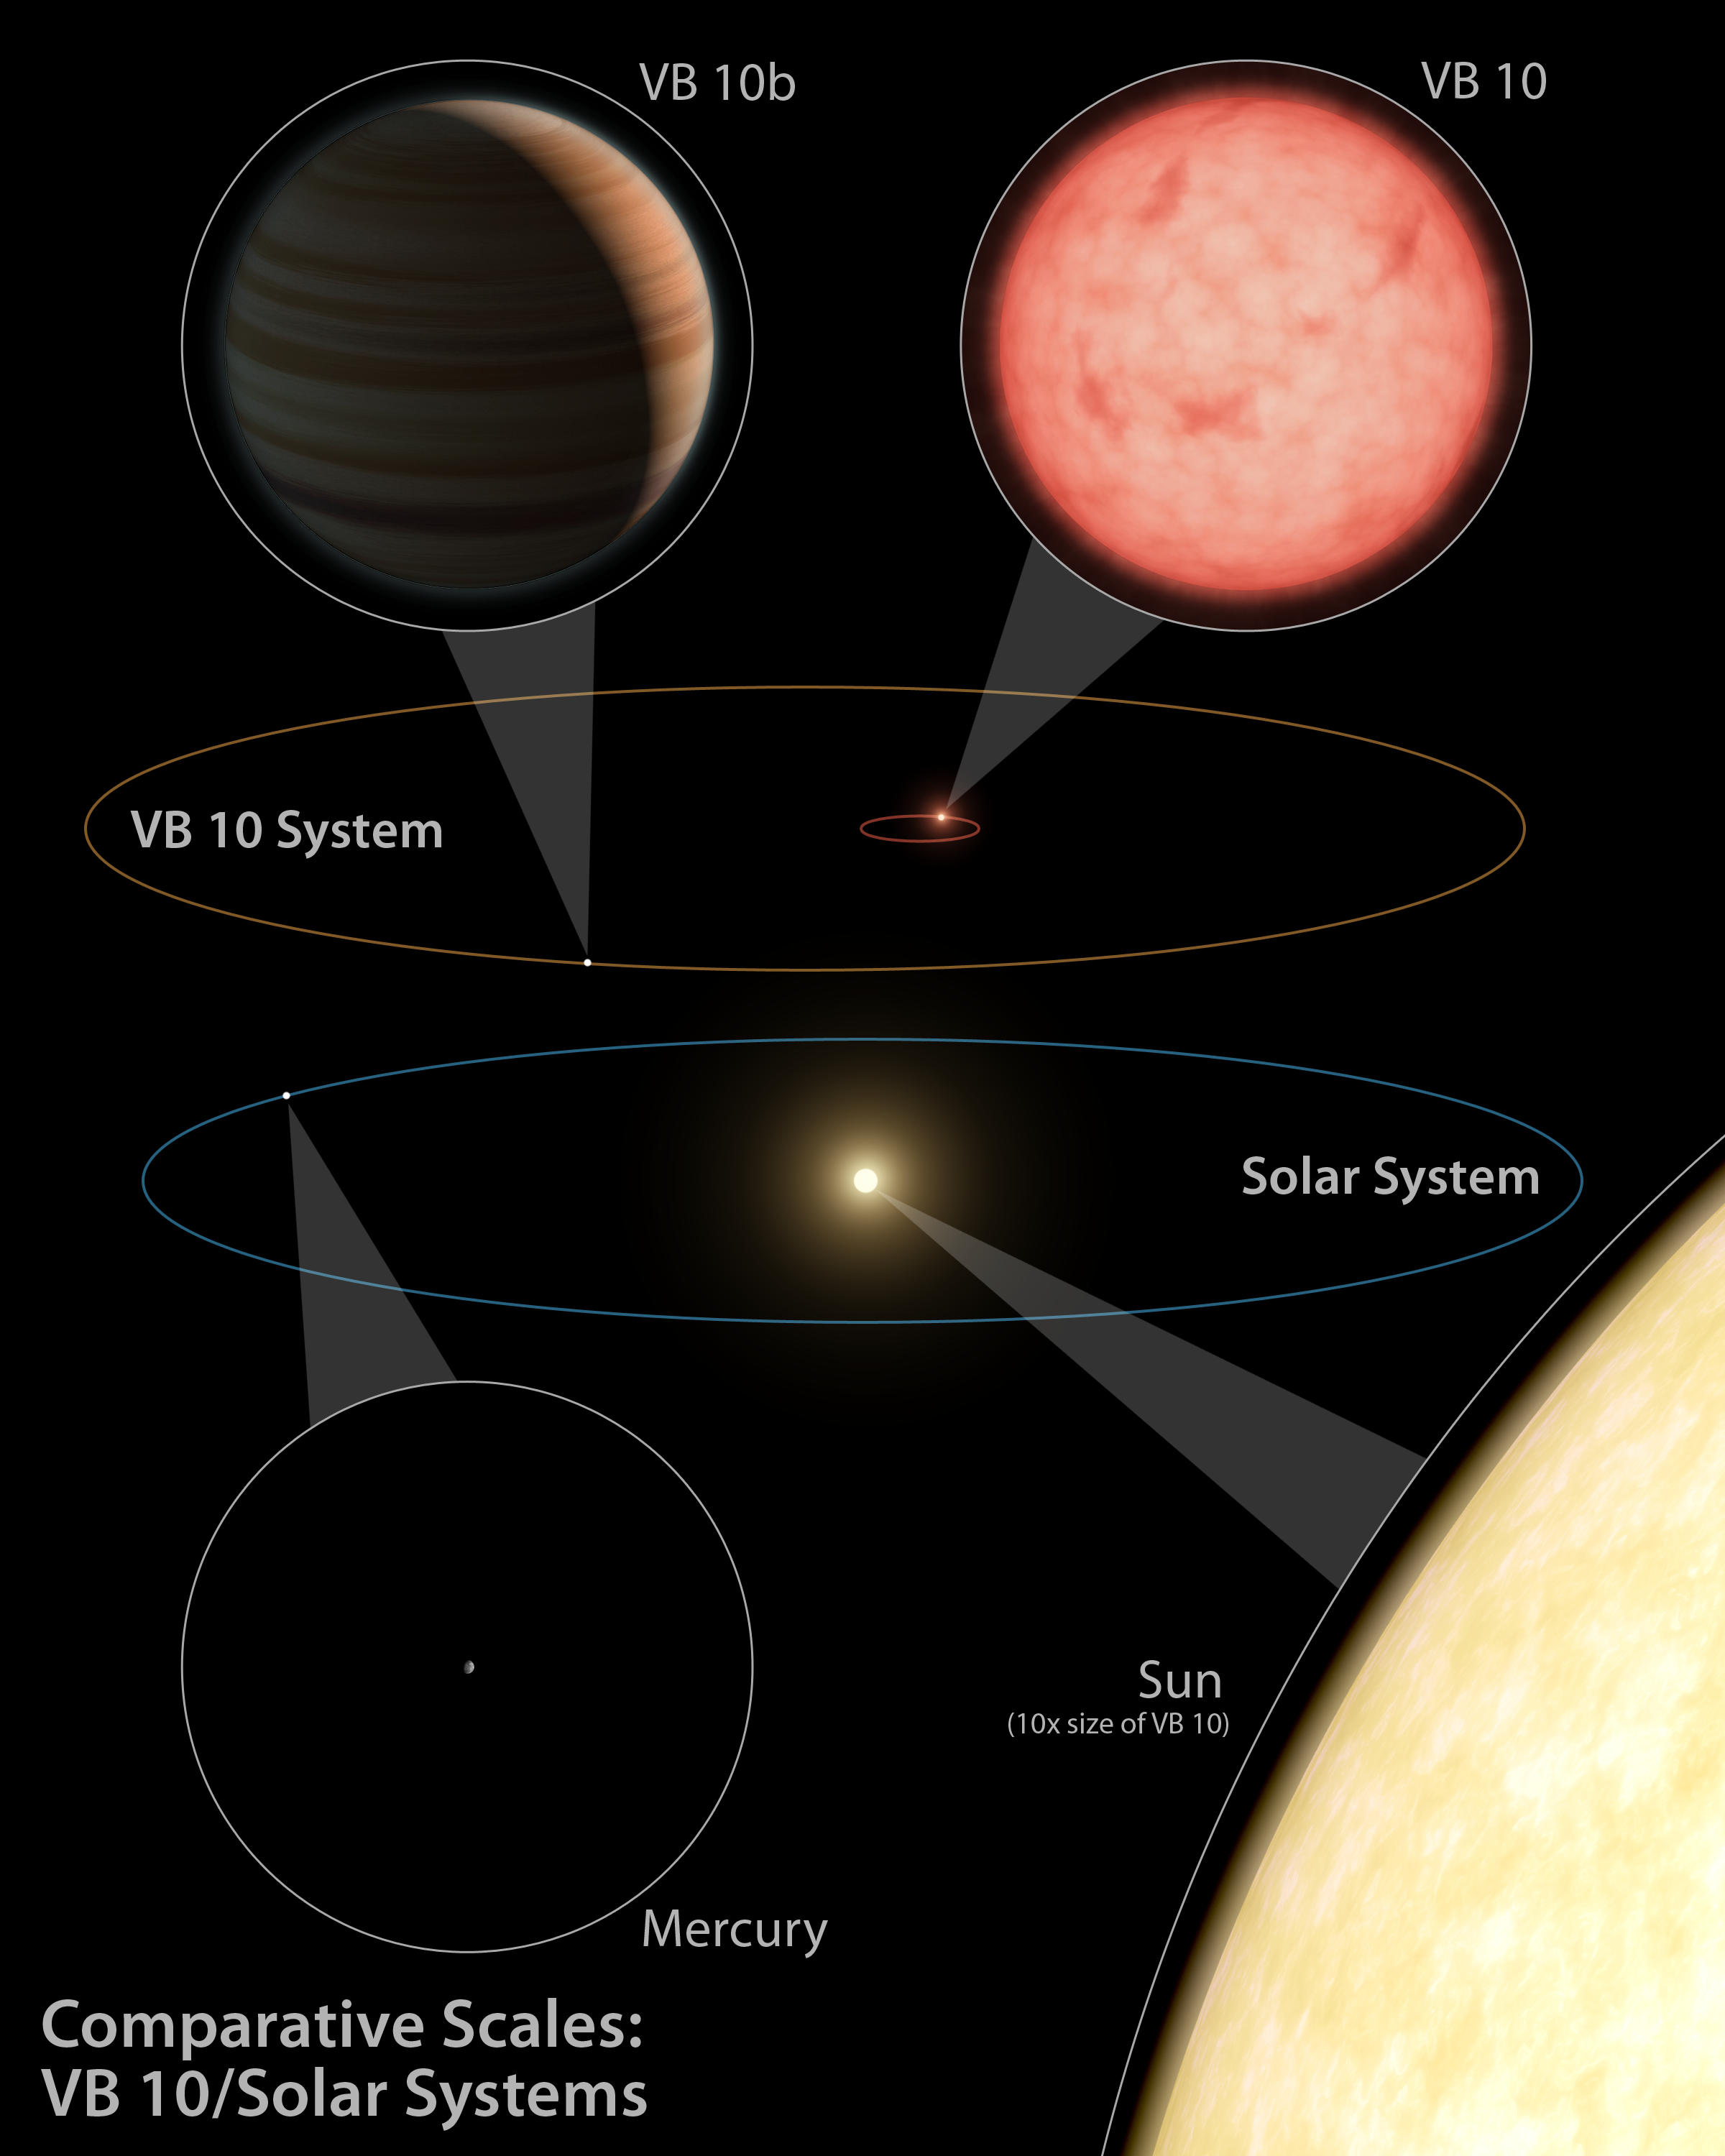

Bizarre Planetary System (Artist Concept)

This artist’s diagram compares our solar system (below) to the VB 10 star system. Astronomers successfully used the astrometry planet-hunting method for the first time to discover a gas planet, called VB 10b, around a very tiny star, VB 10. All of the bodies in this diagram are shown in circular insets at the same relative scales.

The VB 10 star is one of the smallest known—and holds the record for the smallest known to host a planet. It’s a dim, red M-dwarf with only one-tenth the size, and one-twelfth the mass, of our sun. Its planet, on the other hand, is quite hefty, with six times the mass of Jupiter. Though the planet is less massive than the star, the two orbs would be about the same size.

The VB 10 system is essentially a shrunken version of our solar system. Even though its planet is at a similar distance from its star as Mercury is from our sun, it wouldn’t receive as much heat and would be classified as a “cold Jupiter” similar to our own. If any rocky planets do orbit in the VB 10 system, they would be located even closer in than VB 10b, and could lie within the star’s habitable zone—a region where temperatures are right for water to be liquid.

Astrometry involves measuring the wobble of a star on the sky, caused by an unseen planet yanking it back and forth. Because the VB 10b planet is so big relative to its star, it really tugs the star around. The red circle seen at the center of the VB 10 system shows just how big this wobble is. Because our sun is more massive than VB 10, its planets do not cause it to wobble nearly as much.

Credit: NASA/JPL-Caltech